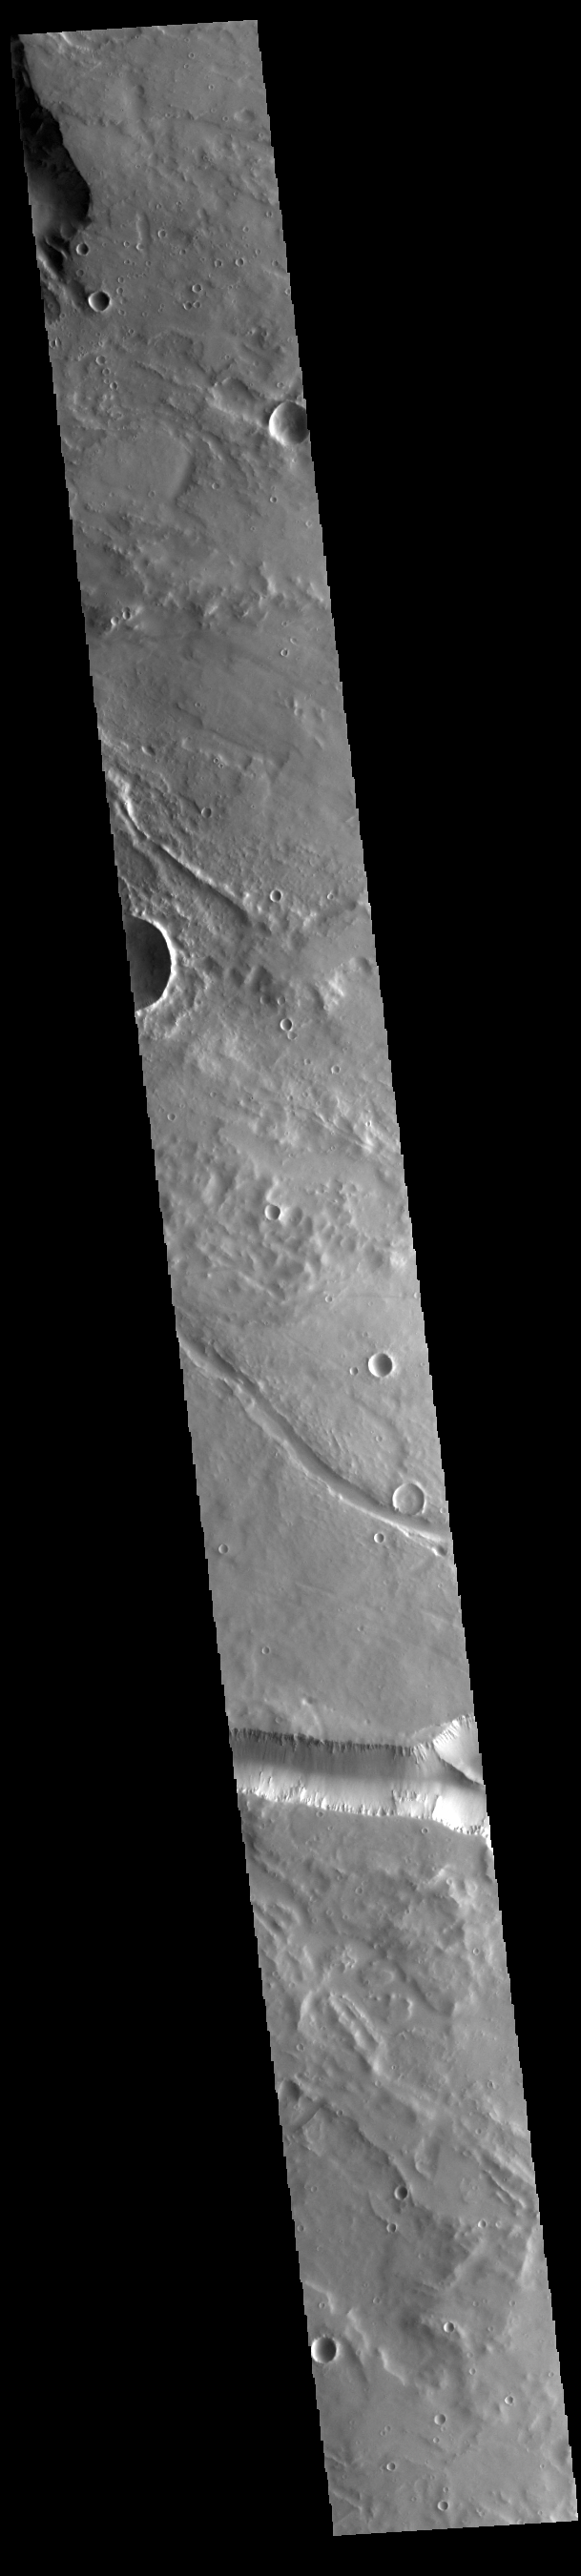

Elysium Fossae

Today’s VIS image contains a section of one of the many channel forms found radial to the Elysium Mons volcanic complex. In this case the fossae are located to the west of Elysium Mons. Elysium Fossae are comprised of both linear and sinuous channels, usually interpreted to have both fluid and tectonic forces playing a part in the formation. The linear depression resembles a graben (formed by tectonic forces) and sinuous channels more closely resembles features caused by fluid flow – either lava or water created by melting subsurface ice due to volcanic heating.

Credit: NASA/JPL-Caltech/ASU